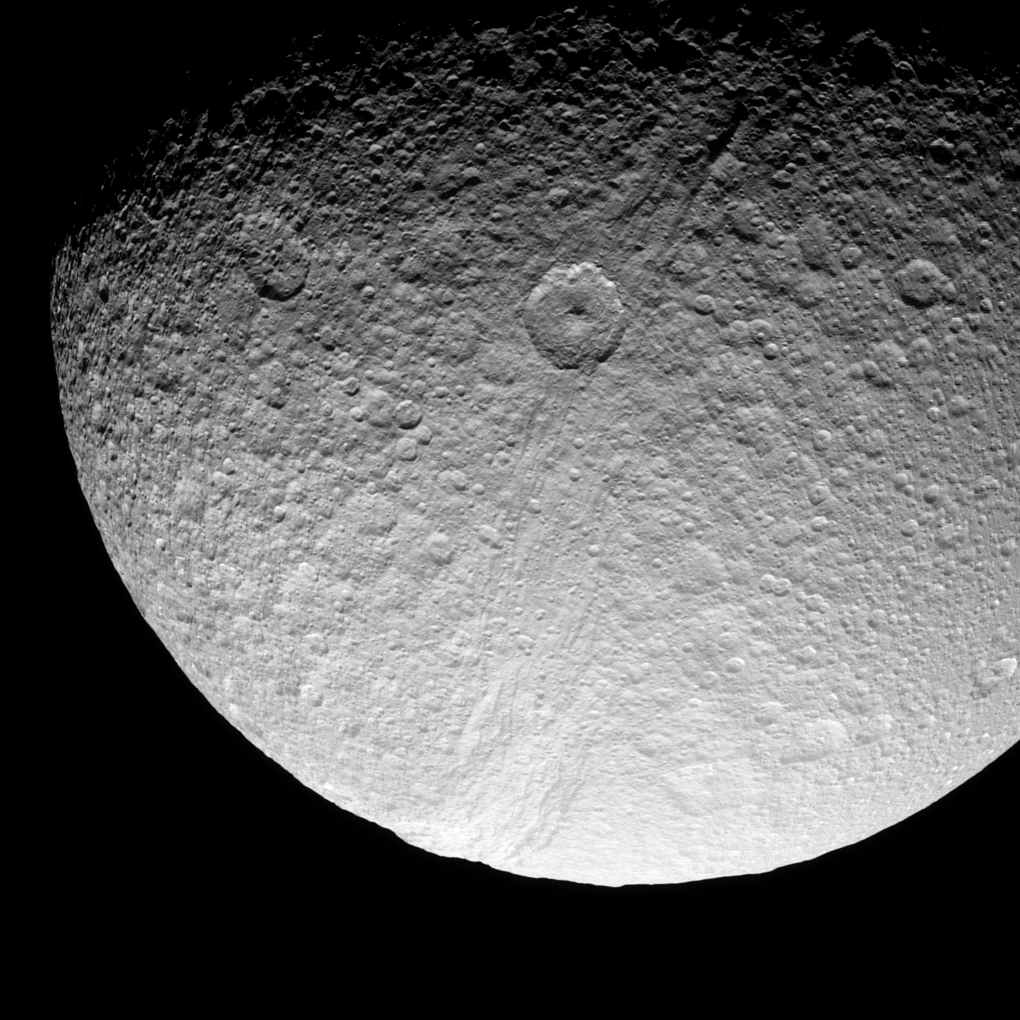

Crater and Canyon

The prominent crater Telemachus sits within the northern reaches of Ithaca Chasma on Saturn’s moon Tethys.

Ithaca Chasma is an enormous rift that stretches more than 1,000 kilometers (620 miles) from north to south across Tethys.

This view looks toward the Saturn-facing side of Tethys (1,062 kilometers, or 660 miles across) from a position 55 degrees north of the moon’s equator. The image was taken in visible light with the Cassini spacecraft narrow-angle camera on Sept. 24, 2008. The view was acquired at a distance of approximately 151,000 kilometers (94,000 miles) from Tethys and at a Sun-Tethys-spacecraft, or phase, angle of 61 degrees. Image scale is 903 meters (2,962 feet) per pixel.

The Cassini-Huygens mission is a cooperative project of NASA, the European Space Agency and the Italian Space Agency. The Jet Propulsion Laboratory, a division of the California Institute of Technology in Pasadena, manages the mission for NASA’s Science Mission Directorate, Washington, D.C. The Cassini orbiter and its two onboard cameras were designed, developed and assembled at JPL. The imaging operations center is based at the Space Science Institute in Boulder, Colo.

Credit: NASA/JPL/Space Science Institute